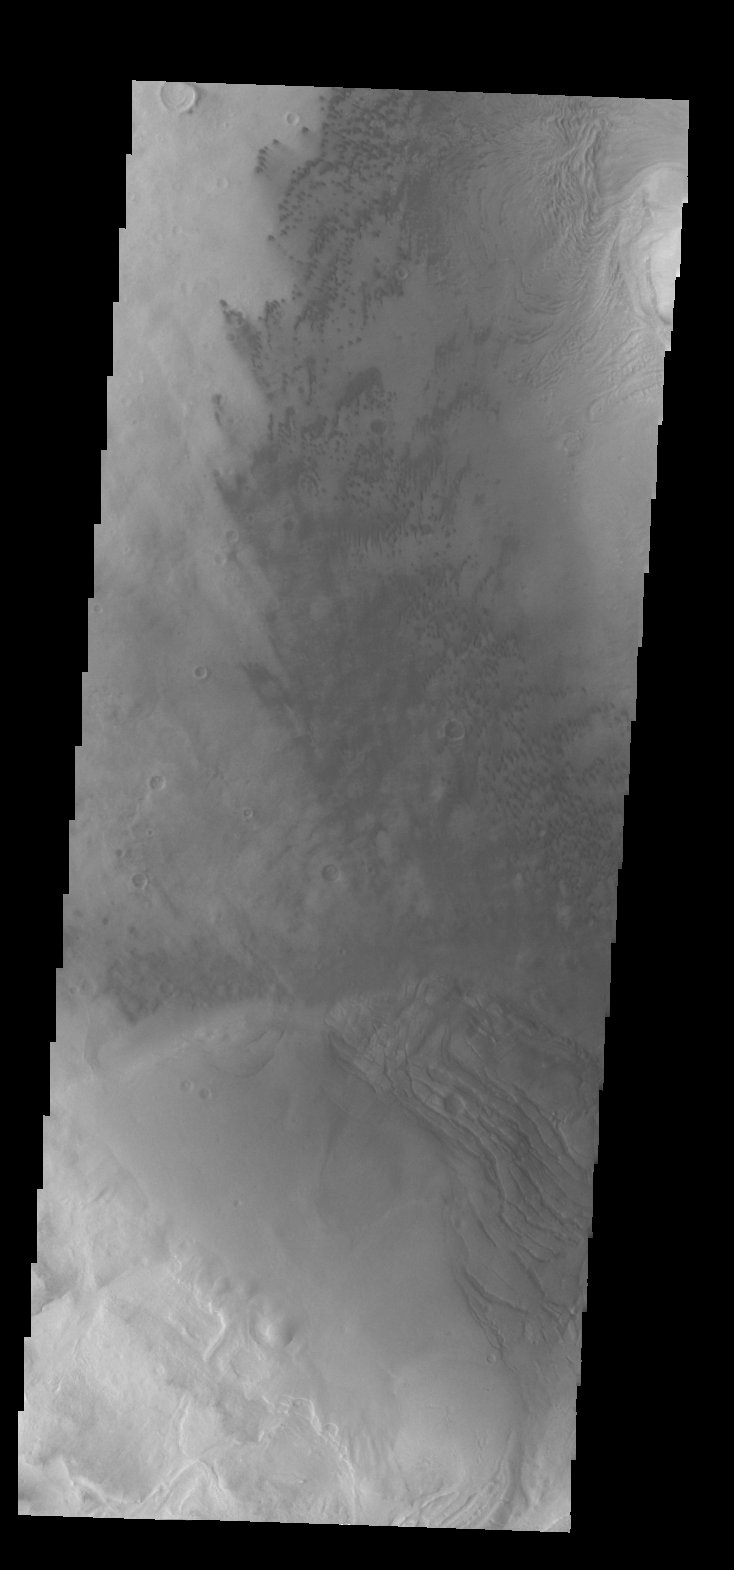

Moreux Crater Dunes

The small, dark dunes in this VIS image are located on the floor of Moreux Crater.

Credit: NASA/JPL/ASU